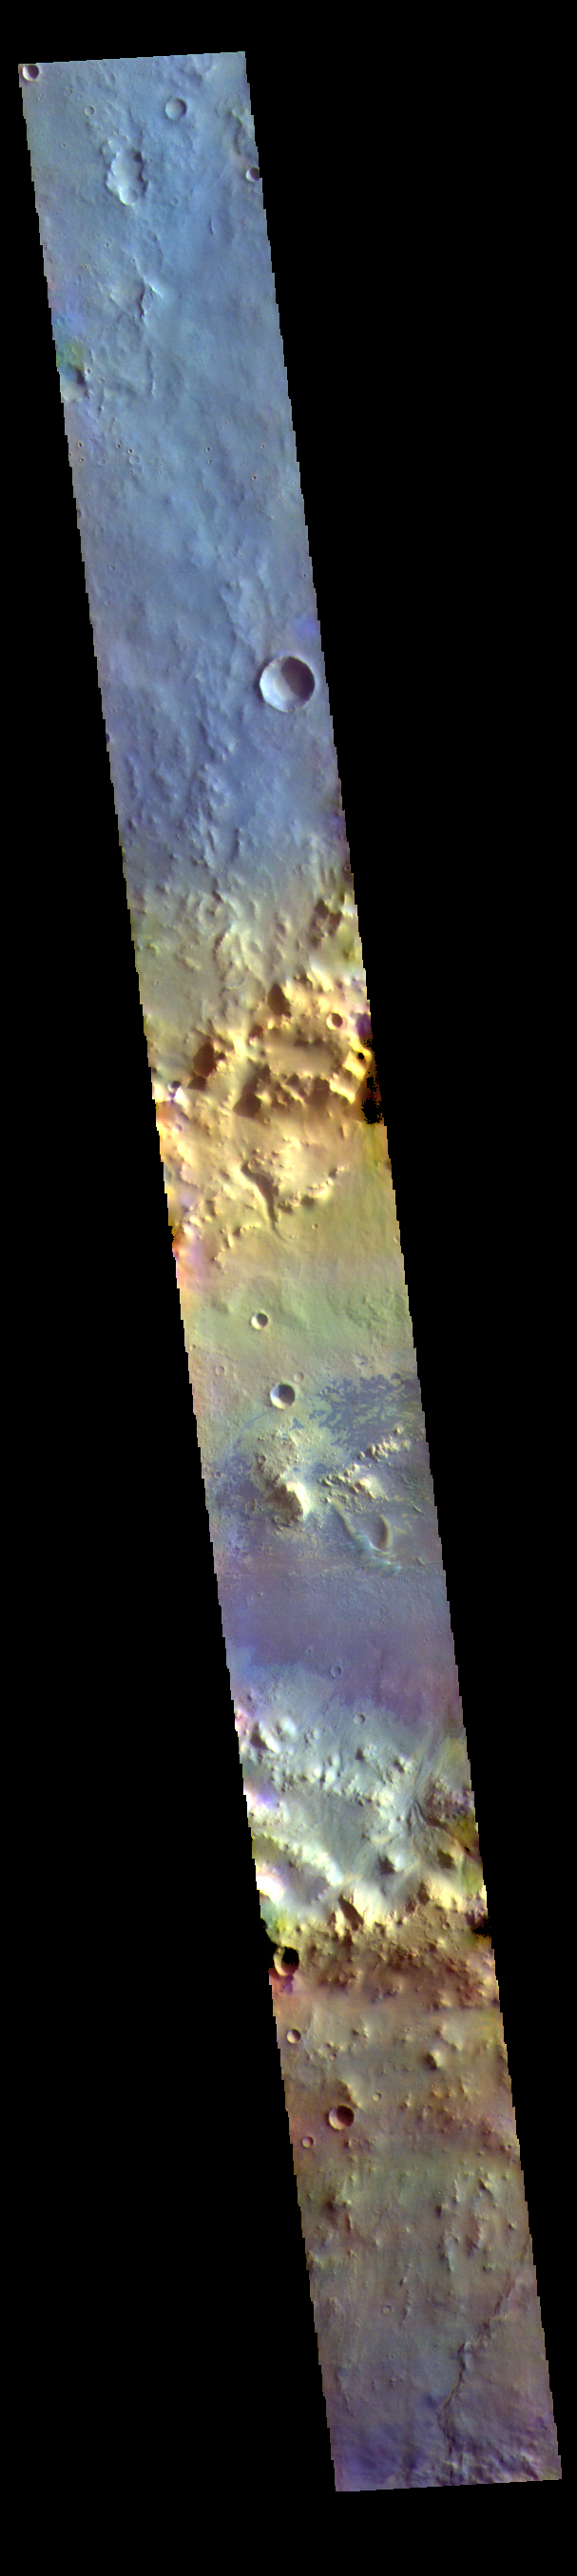

Arabia Terra Crater – False Color

The THEMIS VIS camera contains 5 filters. The data from different filters can be combined in multiple ways to create a false color image. These false color images may reveal subtle variations of the surface not easily identified in a single band image. Today’s false color image shows an unnamed crater in Arabia Terra. Arabia Terra is one of the oldest surface regions on Mars and contains a large variety of surface features. The region is dissected with numerous unnamed channels of all sizes and complexities, as well as numerous pits of unknown origin. The blue features on the crater floor are sand dunes, in this false color combination blue indicates basaltic sands.

The THEMIS VIS camera is capable of capturing color images of the Martian surface using five different color filters. In this mode of operation, the spatial resolution and coverage of the image must be reduced to accommodate the additional data volume produced from using multiple filters. To make a color image, three of the five filter images (each in grayscale) are selected. Each is contrast enhanced and then converted to a red, green, or blue intensity image. These three images are then combined to produce a full color, single image. Because the THEMIS color filters don’t span the full range of colors seen by the human eye, a color THEMIS image does not represent true color. Also, because each single-filter image is contrast enhanced before inclusion in the three-color image, the apparent color variation of the scene is exaggerated. Nevertheless, the color variation that does appear is representative of some change in color, however subtle, in the actual scene. Note that the long edges of THEMIS color images typically contain color artifacts that do not represent surface variation.

Credit: NASA/JPL-Caltech/ASU